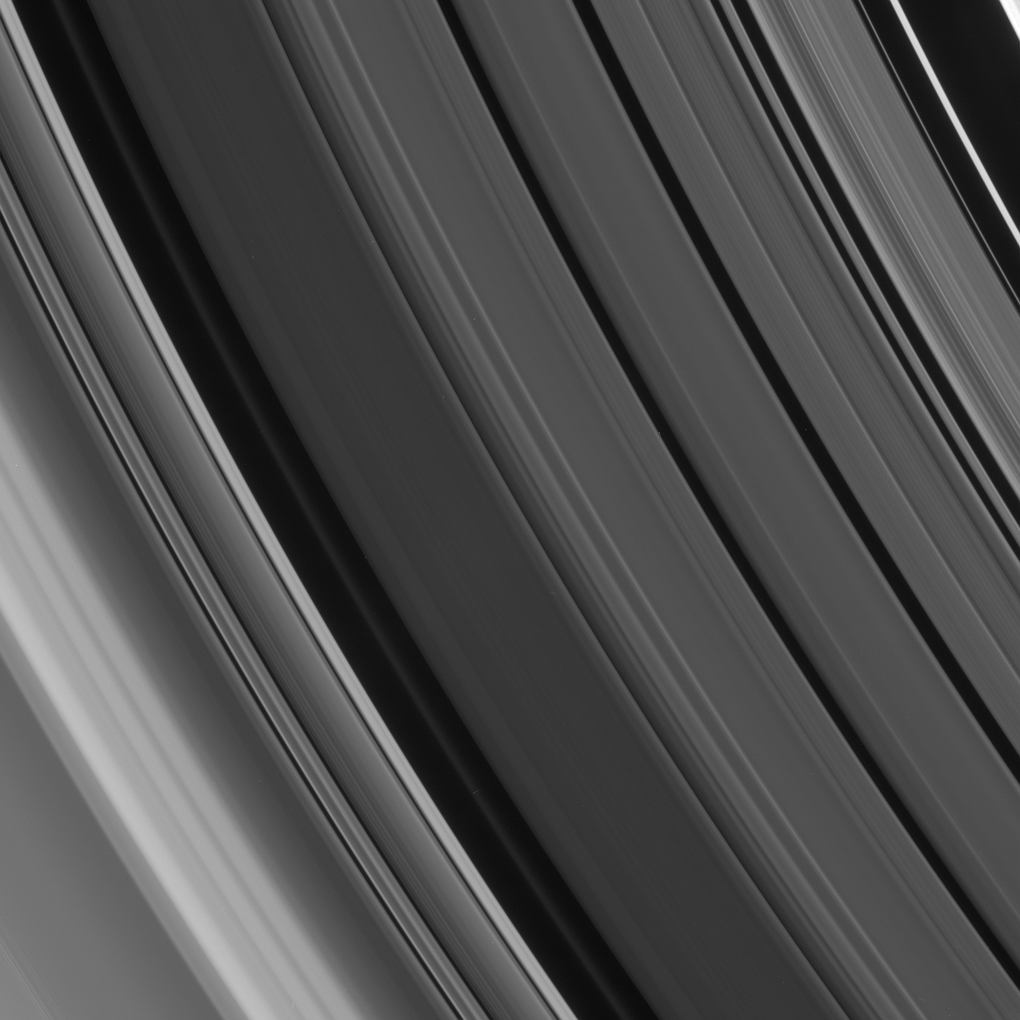

Diagonal Division

Fine, sharp-edged details and smooth gradients in the ring features of the Cassini Division are imaged here together at excellent resolution.

The faint ringlet in the dark gap left of center is a recently discovered feature, found in Cassini images (see PIA08937).

This view looks toward the sunlit side of the rings from about 21 degrees below the ringplane. The scene takes in the entire Cassini Division (4,800 kilometers, or 2,980 miles wide), as well as the innermost region of the A ring at extreme left.

The image was taken in visible light with the Cassini spacecraft narrow-angle camera on April 8, 2007 at a distance of approximately 476,000 kilometers (296,000 miles) from Saturn. Image scale is 2 kilometers (2 miles) per pixel.

The Cassini-Huygens mission is a cooperative project of NASA, the European Space Agency and the Italian Space Agency. The Jet Propulsion Laboratory, a division of the California Institute of Technology in Pasadena, manages the mission for NASA’s Science Mission Directorate, Washington, D.C. The Cassini orbiter and its two onboard cameras were designed, developed and assembled at JPL. The imaging operations center is based at the Space Science Institute in Boulder, Colo.

Credit: NASA/JPL/Space Science Institute